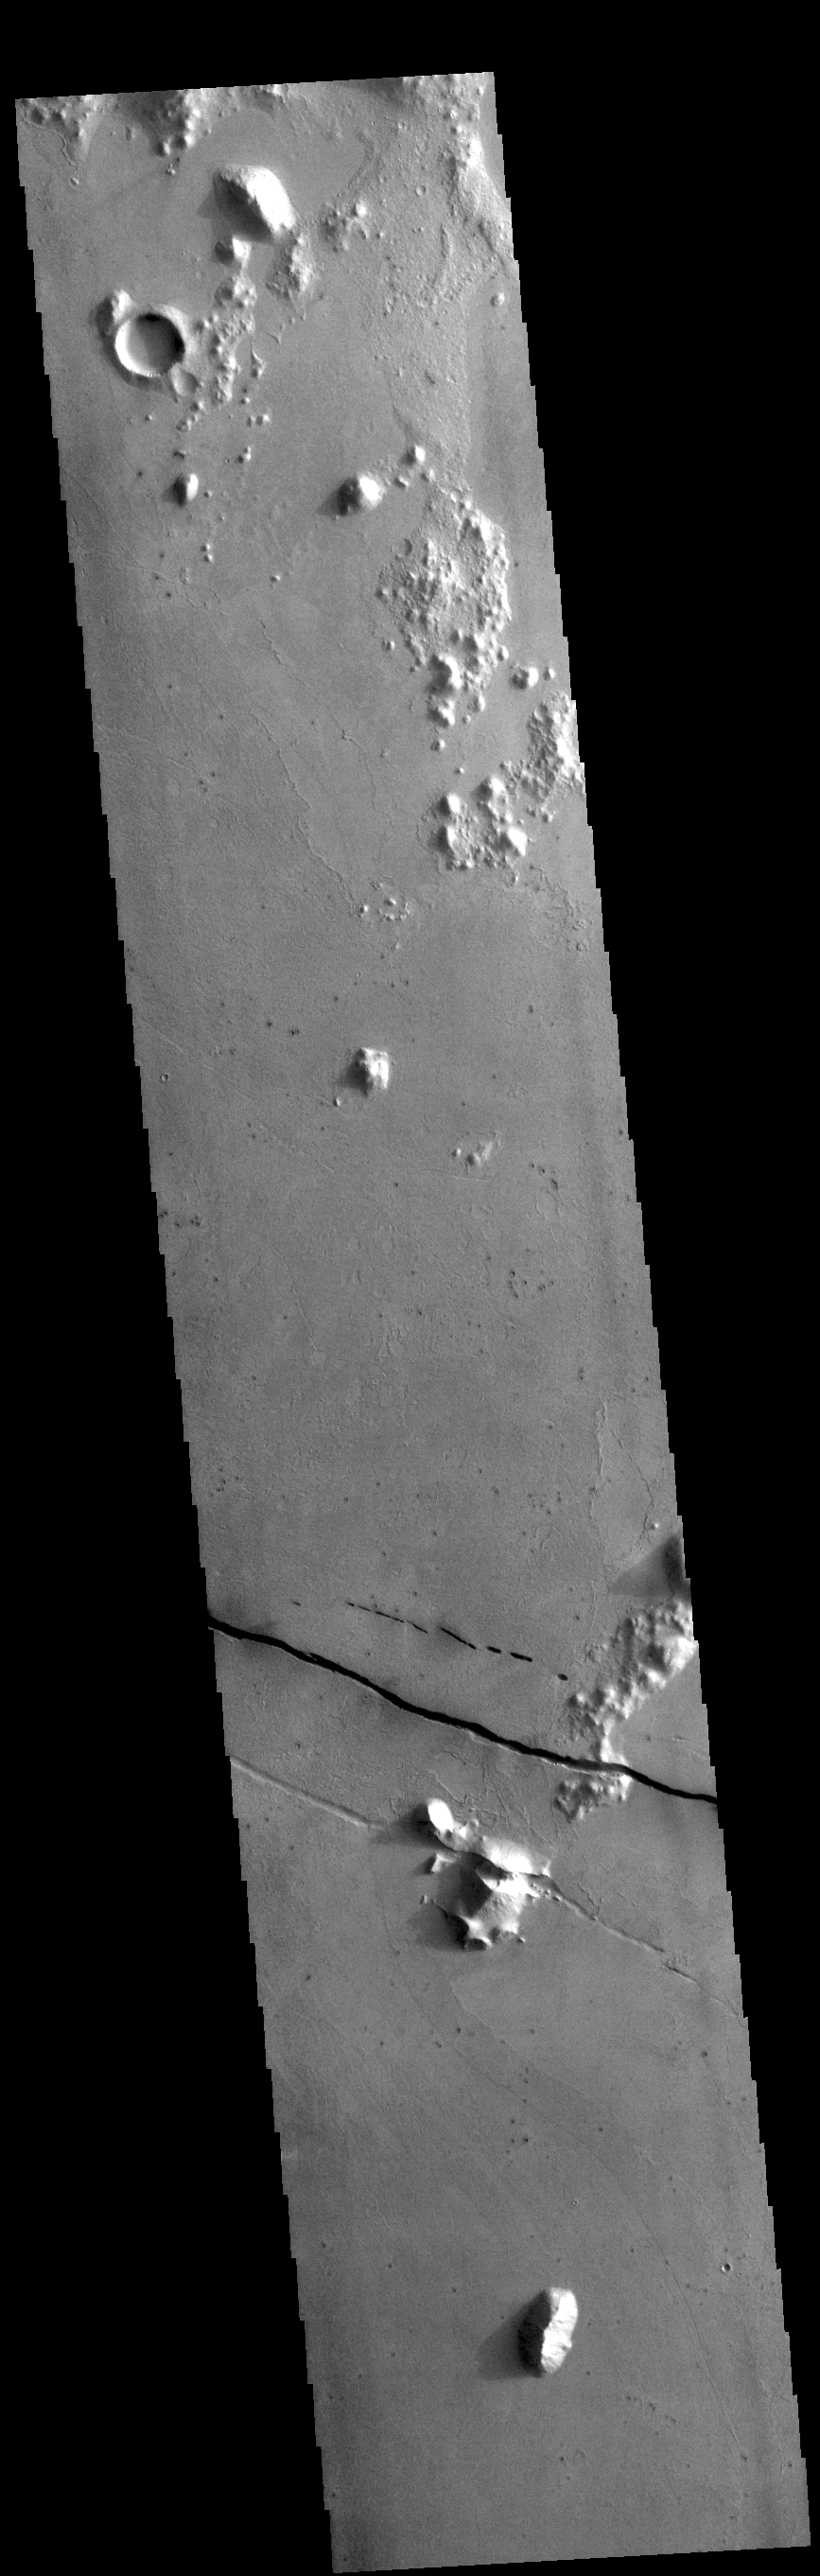

Cerberus Fossae

Today’s VIS image shows a section of Cerberus Fossae. Cerberus Fossae are located in Elysium Planitia, southeast of the Elysium Mons volcanic complex. The linear features in the image are tectonic graben. Graben are formed by extension of the crust and faulting. When large amounts of pressure or tension are applied to rocks on timescales that are fast enough that the rock cannot respond by deforming, the rock breaks along faults. In the case of a graben, two parallel faults are formed by extension of the crust and the rock in between the faults drops downward into the space created by the extension. Numerous sets of graben are visible in this THEMIS image, trending from north-northwest to south-southeast. Because the faults defining the graben are formed perpendicular to the direction of the applied stress, we know that extensional forces were pulling the crust apart in the east-northeast/west-southwest direction. The Cerberus Fossae graben are sources of both channels and significant volcanic flows. Cerberus Fossae cuts across features such as hills, indicating the relative youth of the tectonic activity.

Credit: NASA/JPL-Caltech/ASU